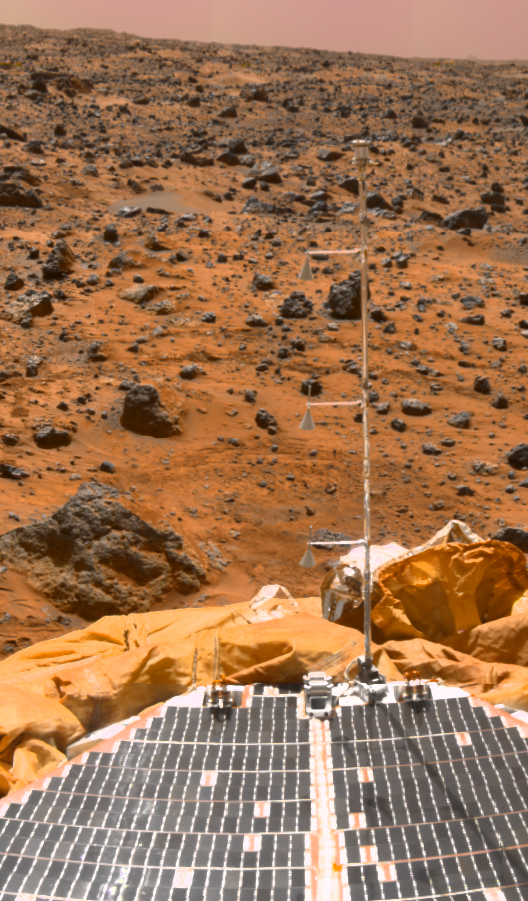

ASI/MET Mast

The Mars Pathfinder meteorology mast casts a shadow on the lander solar array, as seen in this superpan mosaic. Looking to the southeast during the morning, the windsocks are slightly tilted, indicating the presence of a light wind from the southwest. The MET mast measured the temperature, pressure, and wind speed at the Pathfinder landing site. During the mission, the instrument returned 8.5 million individual measurements from the surface of Mars.

Mars Pathfinder is the second in NASA’s Discovery program of low-cost spacecraft with highly focused science goals. The Jet Propulsion Laboratory, Pasadena, CA, developed and manages the Mars Pathfinder mission for NASA’s Office of Space Science, Washington, D.C. JPL is a division of the California Institute of Technology (Caltech). The IMP was developed by the University of Arizona Lunar and Planetary Laboratory under contract to JPL. Peter Smith is the Principal Investigator.

Photojournal note: Sojourner spent 83 days of a planned seven-day mission exploring the Martian terrain, acquiring images, and taking chemical, atmospheric and other measurements. The final data transmission received from Pathfinder was at 10:23 UTC on September 27, 1997. Although mission managers tried to restore full communications during the following five months, the successful mission was terminated on March 10, 1998.

Credit: NASA/JPL